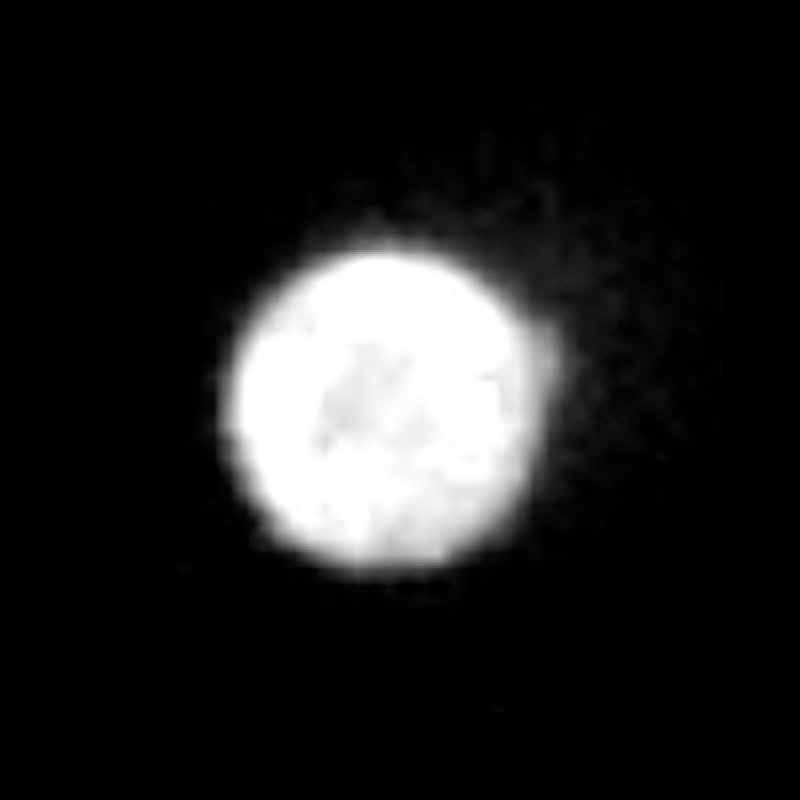

Hubble Observes Volcanic Io – Ultraviolet Light

Object Name: Io
Object Description: Jovian moon
Instrument: HST/WFPC2
Filters: 255nm, 410nm, 569nm, and 791nm

Credit: NASA, ESA, and J. Spencer (SwRI)